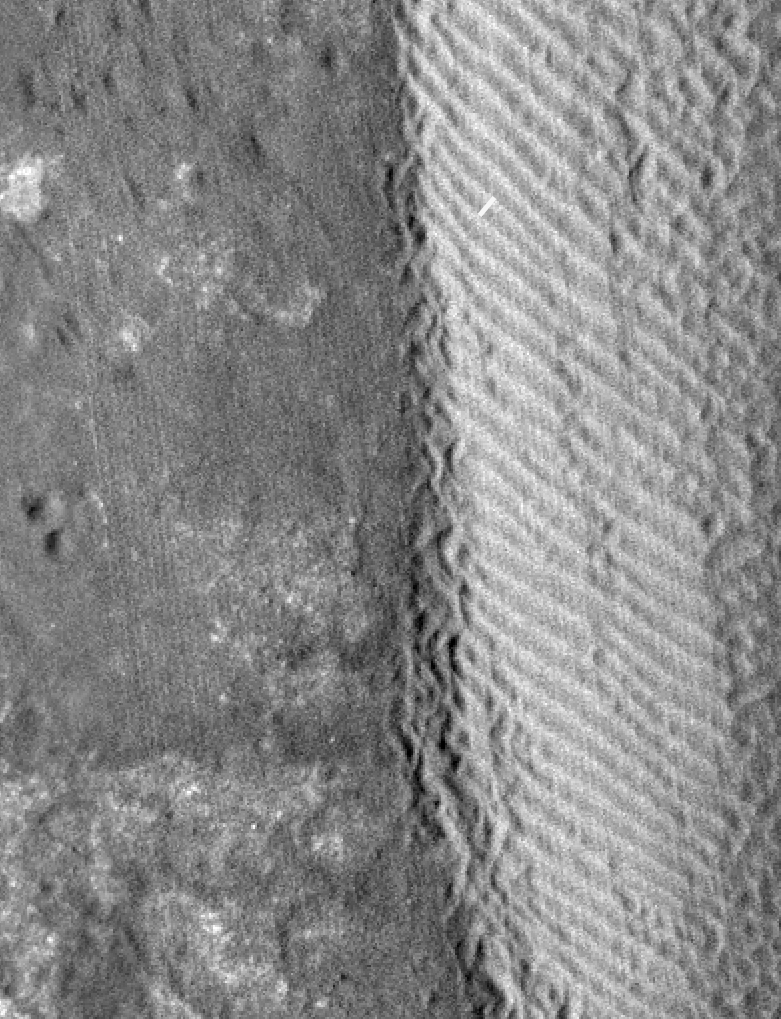

Shifting Sand in Herschel Crater

The eastern margin of a rippled dune in Herschel Crater on Mars moved an average distance of three meters (about three yards) between March 3, 2007 and December 1, 2010, as seen by NASA’s Mars Reconnaissance Orbiter. The white line tracks the displacement between two ripples. Herschel Crater is located just south of the equator in the cratered highlands.

This is one of several sites where the orbiter has observed shifting sand dunes and ripples. Previously, scientists thought sand on Mars was mostly immobile. It took the mission’s High Resolution Imaging Science Experiment (HiRISE) to take sharp enough images to finally see the movement.

While dust is easily blown around the Red Planet, its thin atmosphere means that strong winds are required to move grains of sand.

The Mars Reconnaissance Orbiter is managed by NASA’s Jet Propulsion Laboratory for NASA’s Science Mission Directorate in Washington. The University of Arizona’s Lunar and Planetary Laboratory operates HiRISE. The camera was built by Ball Aerospace & Technologies Corp. in Boulder, Colo. Johns Hopkins University Applied Physics Laboratory in Laurel, Md., provided and operates CRISM. JPL is a division of the California Institute of Technology in Pasadena.

Credit: NASA/JPL-Caltech/Univ. of Ariz./JHUAPL